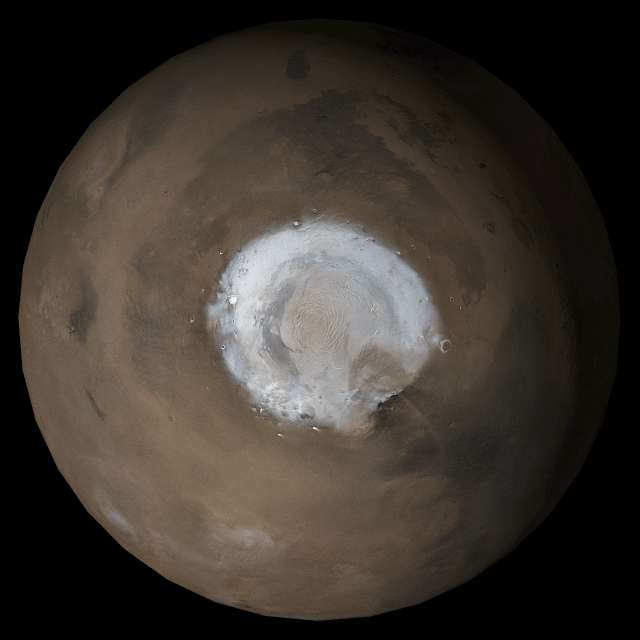

Mars at Ls 53°: North Polar Region

30 May 2006
This picture is a composite of Mars Global Surveyor (MGS) Mars Orbiter Camera (MOC) daily global images acquired at Ls 53° during a previous Mars year. This month, Mars looks similar, as Ls 53° occurred in mid-May 2006. The picture shows the north polar region of Mars. Over the course of the month, additional faces of Mars as it appears at this time of year are being posted for MOC Picture of the Day. Ls, solar longitude, is a measure of the time of year on Mars. Mars travels 360° around the Sun in 1 Mars year. The year begins at Ls 0°, the start of northern spring and southern autumn.

Season: Northern Winter/Southern Summer

Credit: NASA/JPL/Malin Space Science Systems